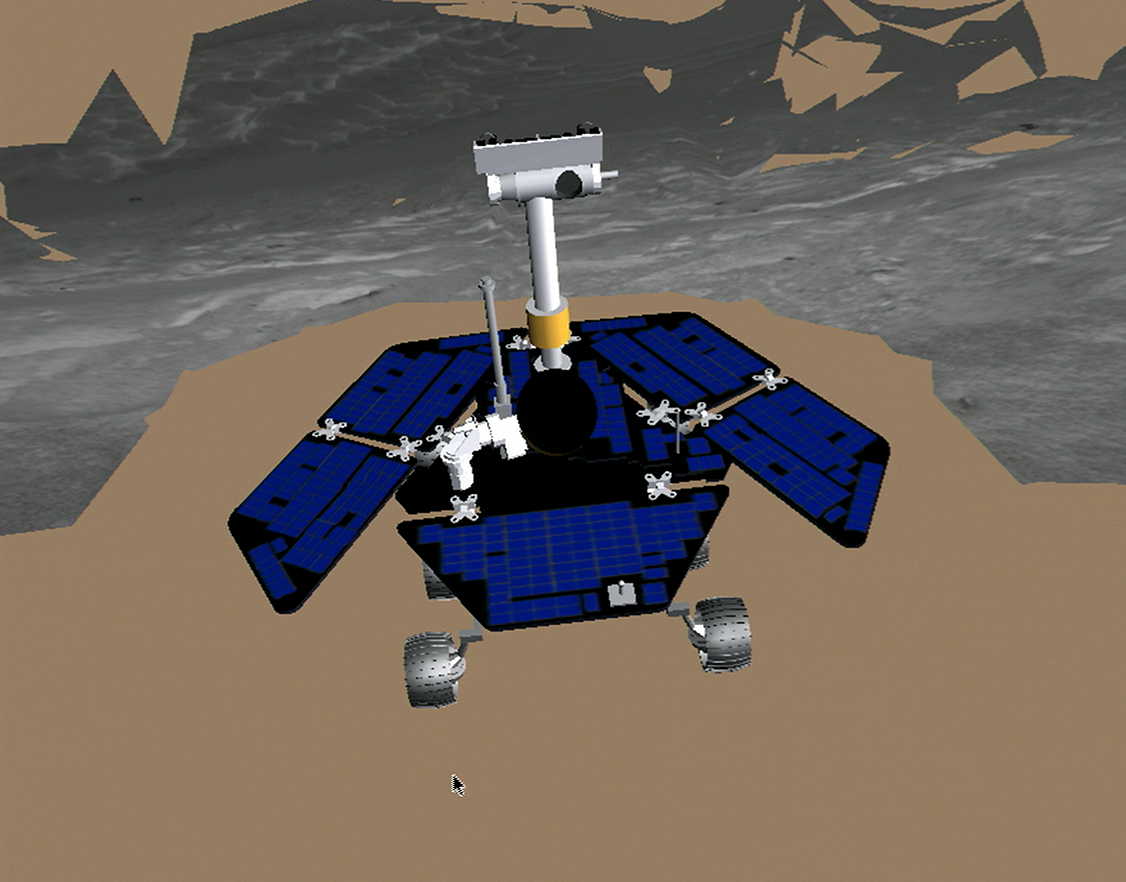

At the Edge of ‘Endurance’

This image shows the Mars Exploration Rover Opportunity at the end of its sol 95 drive to the edge of “Endurance Crater.” The rover stopped within 40 centimeters (15.7 inches) of the crater’s edge on its first approach, seen in this image. The terrain model in this image was generated with a special software program called the Rover Sequencing and Visualization Program. The program is used by rover drivers to simulate and safely plan the rover’s approach path. Blank areas in the image denote missing data.

Credit: NASA/JPL